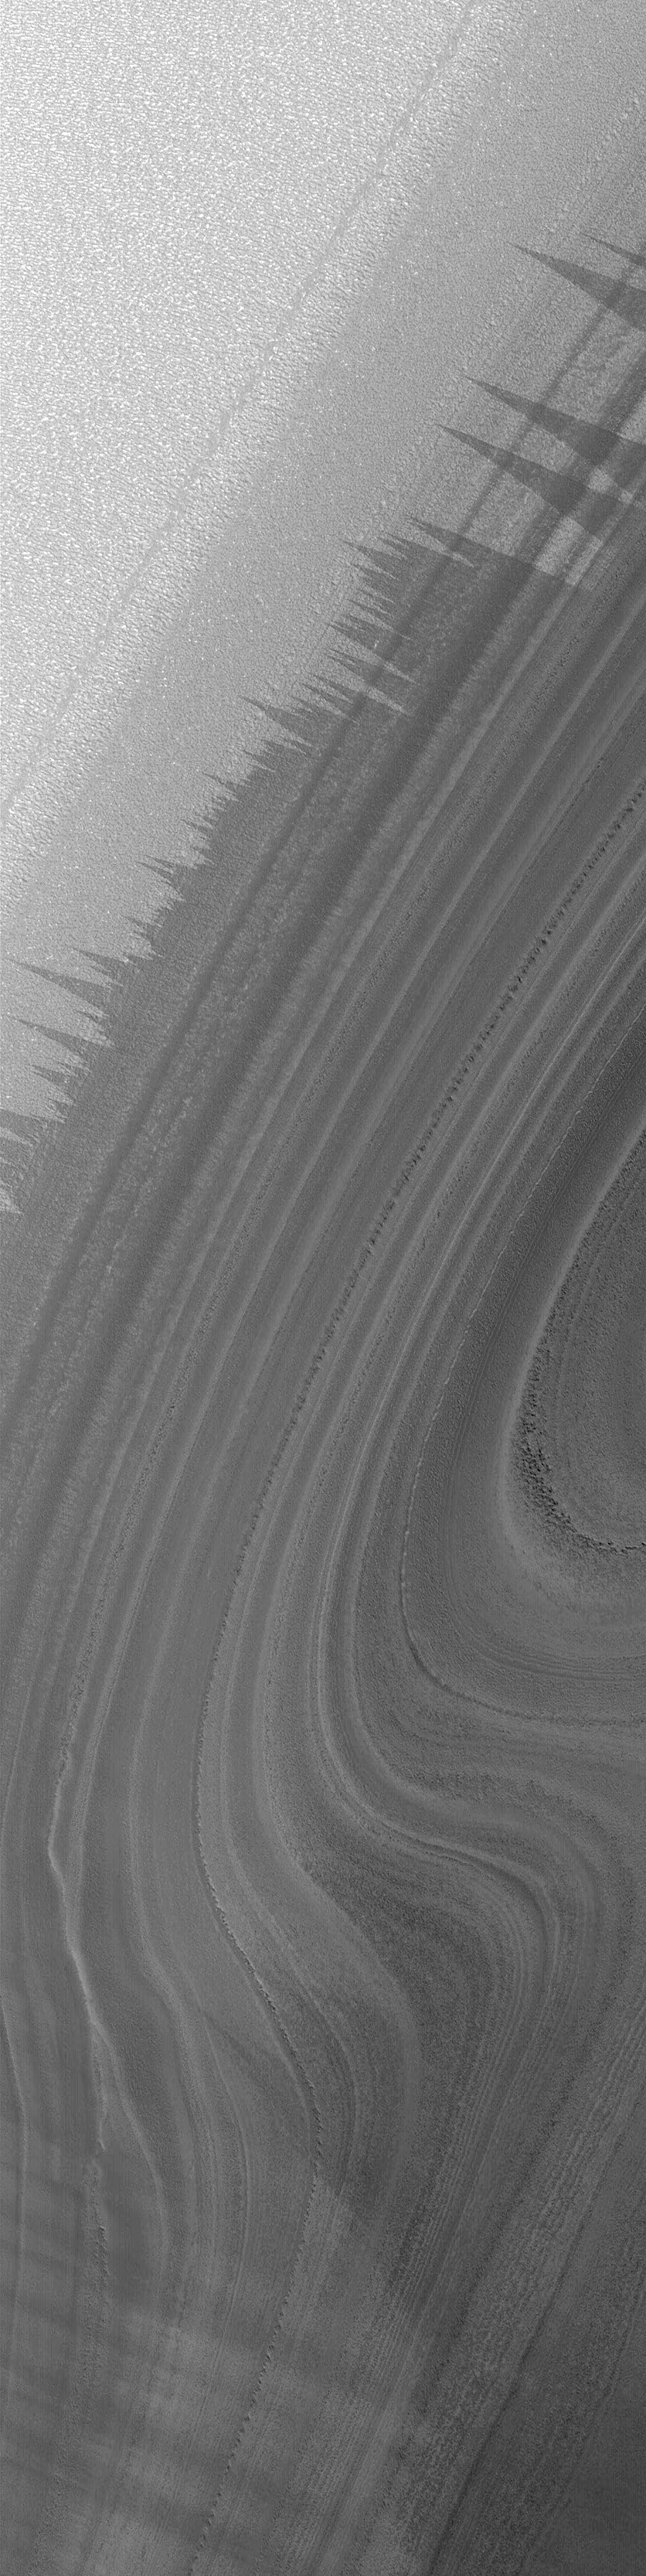

North Polar Layers in Summer

15 October 2004
It is now early summer in the northern hemisphere on Mars, and this means that the ices of the north polar cap are in full retreat. Exposed from beneath seasonal frost are the eroded layers of what Mars scientists suspect are composed of a mixture of dust and ice (and in some layers, sand). This October 2004 Mars Global Surveyor (MGS) Mars Orbiter Camera (MOC) image shows some of the north polar layers exposed on a moderately-dipping slope. The bright material at the top of the image is water ice frost; the triangular features are thought to be caused by wind erosion of the frost. This image is located near 87.1°N, 267.4°W, and covers an area about 3 km (1.9 mi) wide. Sunlight illuminates the scene from the lower left.

Credit: NASA/JPL/Malin Space Science Systems